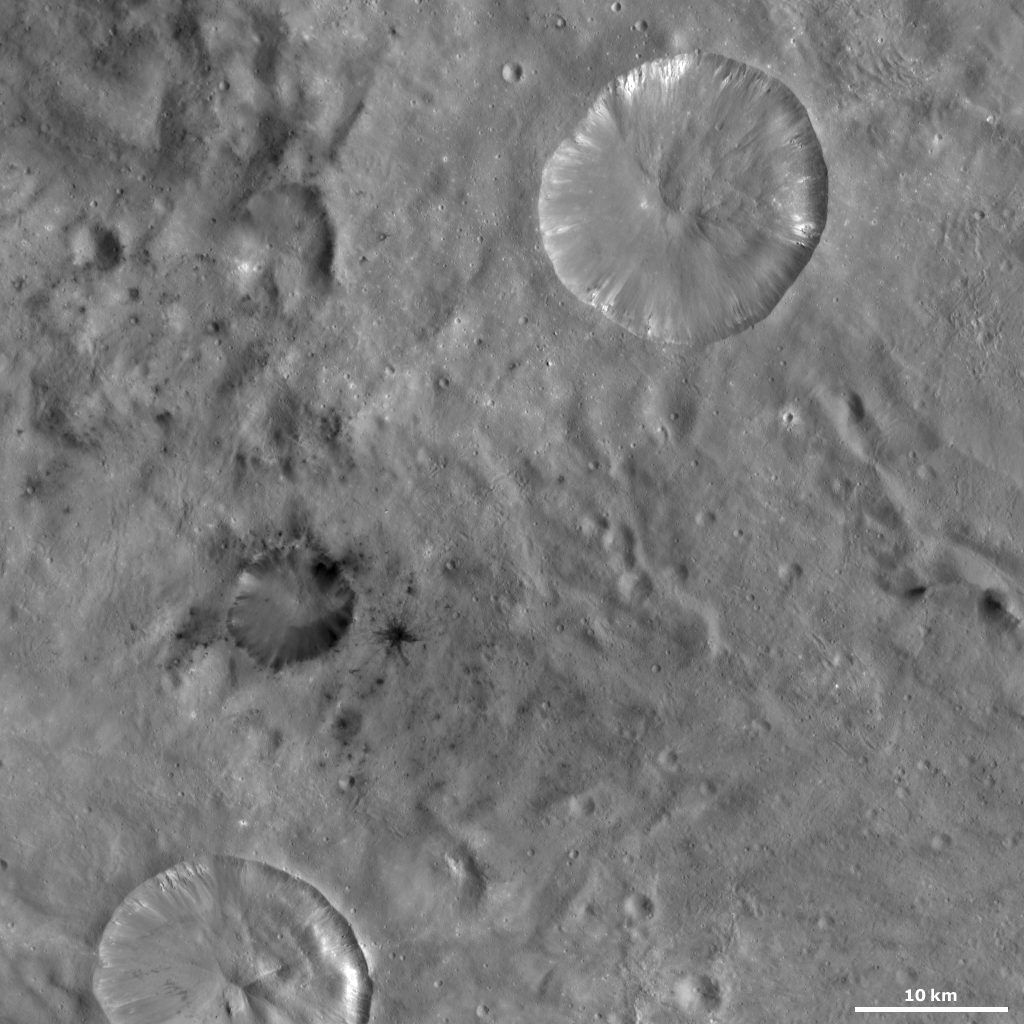

Laelia and Sextilia Craters

This Dawn framing camera (FC) image of Vesta shows Laelia crater and Sextilia crater. Sextilia crater is the large crater in the top right of the image, which is approximately 20 kilometers (12.4 miles) in diameter. The quadrangle in which these craters are located is named after Sextilia crater. Laelia crater is the smaller crater (approximately 9.2 kilometers (5.7 miles) in diameter) offset from the center of the image that has dark material inside of it and surrounding it. Sextilia crater only contains bright material, which slumps from its rim towards it center, so it is interesting that it is located in such close proximity to Laelia crater, which is dominated by dark material.

This image is located in Vesta’s Sextilia quadrangle, in Vesta’s southern hemisphere. NASA’s Dawn spacecraft obtained this image with its framing camera on Oct. 2, 2011. This image was taken through the camera’s clear filter. The distance to the surface of Vesta is 700 kilometers (435 miles) and the image has a resolution of about 65 meters (213 feet) per pixel. This image was acquired during the HAMO (high-altitude mapping orbit) phase of the mission. about 65 meters (213 feet) per pixel.

The Dawn mission to Vesta and Ceres is managed by NASA’s Jet Propulsion Laboratory, a division of the California Institute of Technology in Pasadena, for NASA’s Science Mission Directorate, Washington D.C. UCLA is responsible for overall Dawn mission science. The Dawn framing cameras have been developed and built under the leadership of the Max Planck Institute for Solar System Research, Katlenburg-Lindau, Germany, with significant contributions by DLR German Aerospace Center, Institute of Planetary Research, Berlin, and in coordination with the Institute of Computer and Communication Network Engineering, Braunschweig. The Framing Camera project is funded by the Max Planck Society, DLR, and NASA/JPL.

Credit: NASA/JPL-Caltech/UCLA/MPS/DLR/IDA